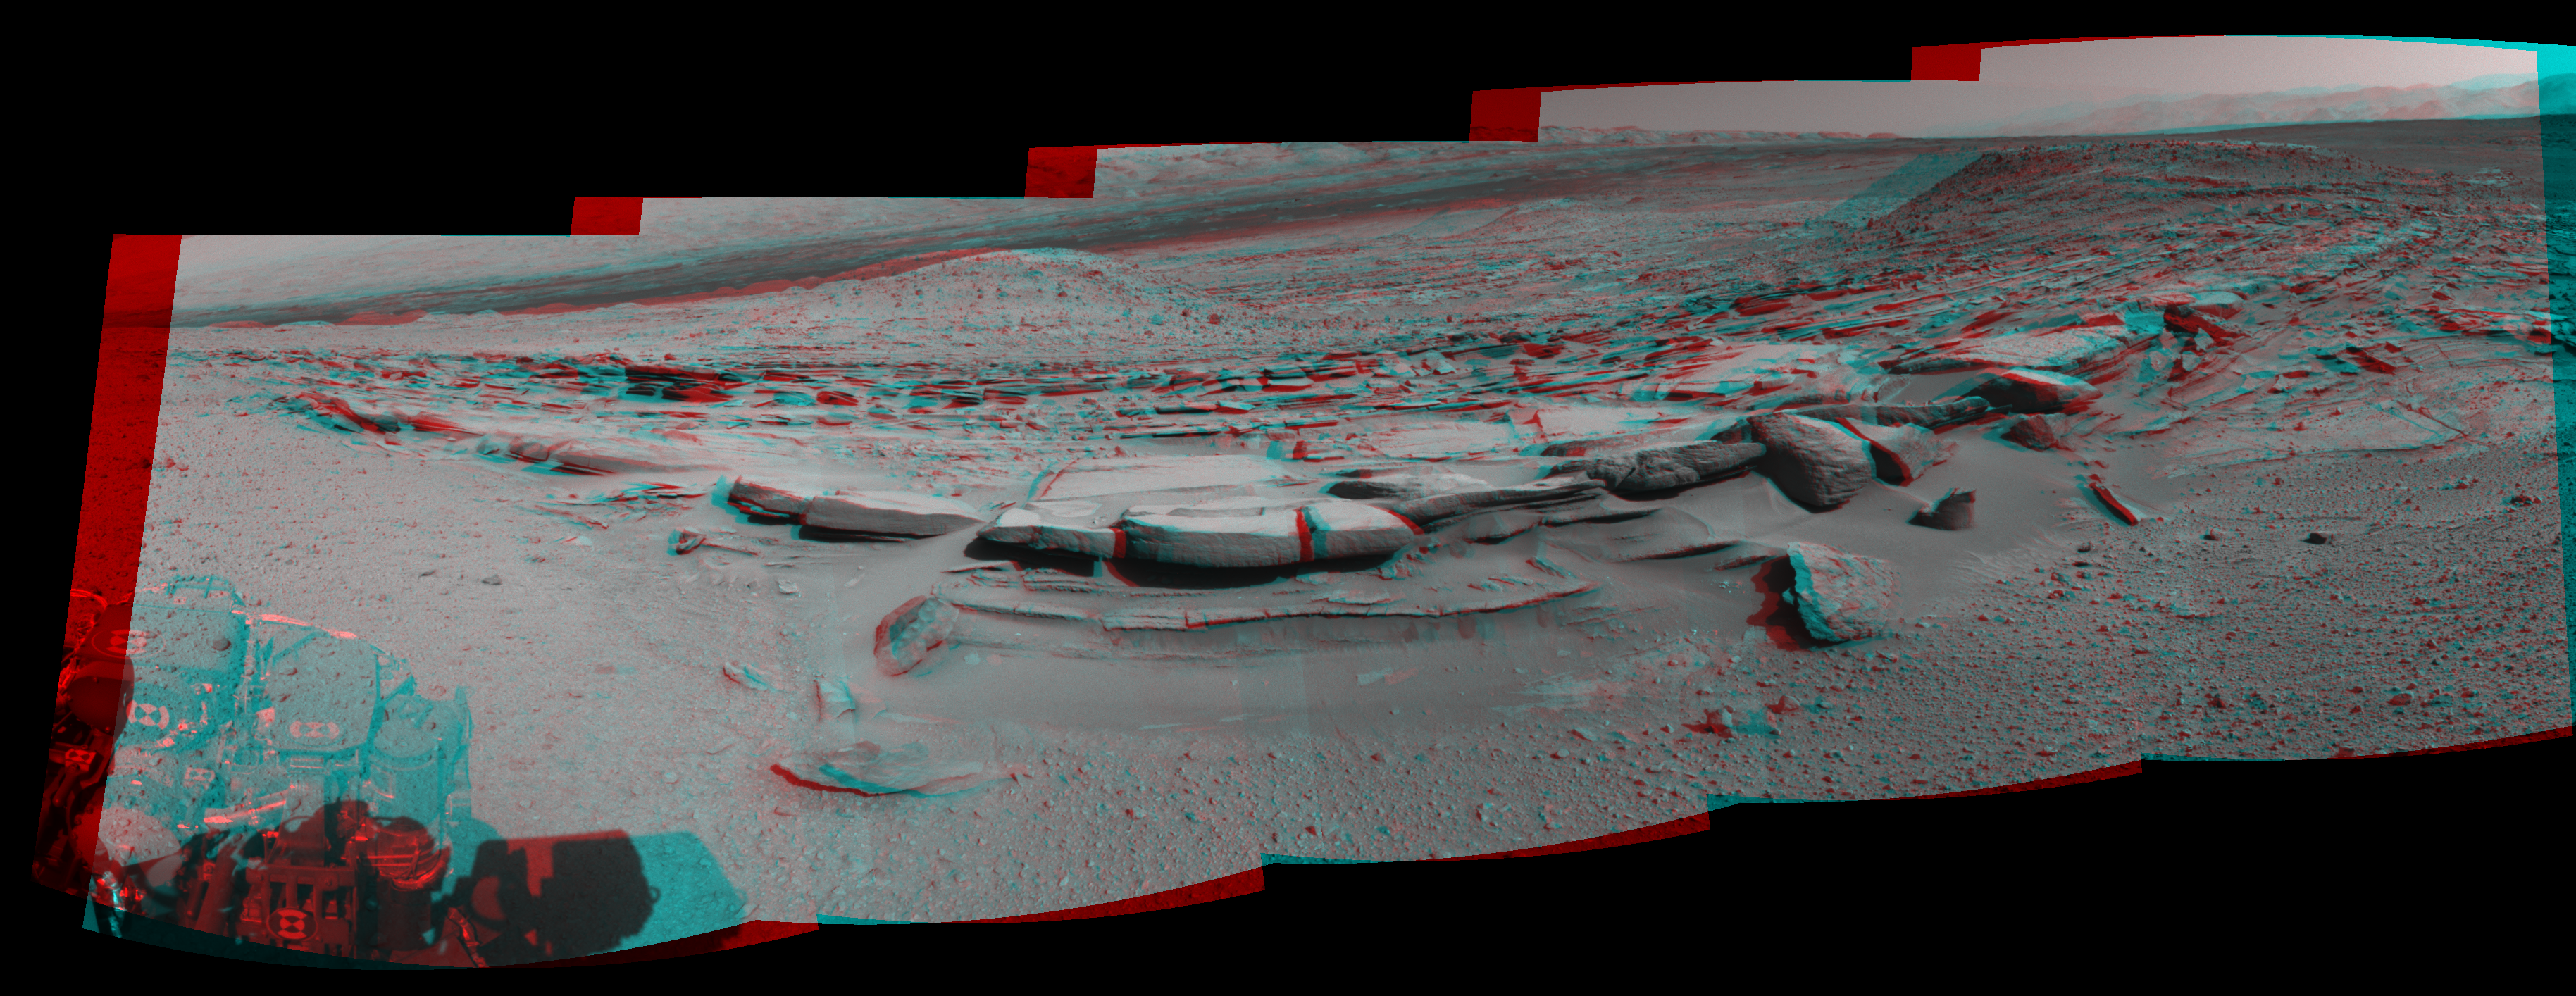

Panorama With Sandstone Outcrop Near ‘The Kimberley’ Waypoint (Stereo)

This 160-degree, stereo view from NASA’s Curiosity Mars rover is centered southward toward a planned science waypoint at “the Kimberley,” with an outcrop of eroded sandstone in the foreground. The panorama appears three dimensional when viewed through red-blue glasses with the red lens on the left. It combines several frames taken by the Navigation Camera (Navcam) high on the rover’s mast, during the 574th Martian day, or sol, of Curiosity’s work on Mars (March 18, 2014).

The scene spans from east-southeast at the left to west-southwest at the right. It is presented as a cylindrical-perspective projection. Separate left-eye and right-eye components of this anaglyph are available as Figure A and Figure B.

NASA’s Jet Propulsion Laboratory, a division of the California Institute of Technology, Pasadena, manages the Mars Science Laboratory Project for NASA’s Science Mission Directorate, Washington. JPL designed and built the project’s Curiosity rover and the rover’s Navcam.

Credit: NASA/JPL-Caltech